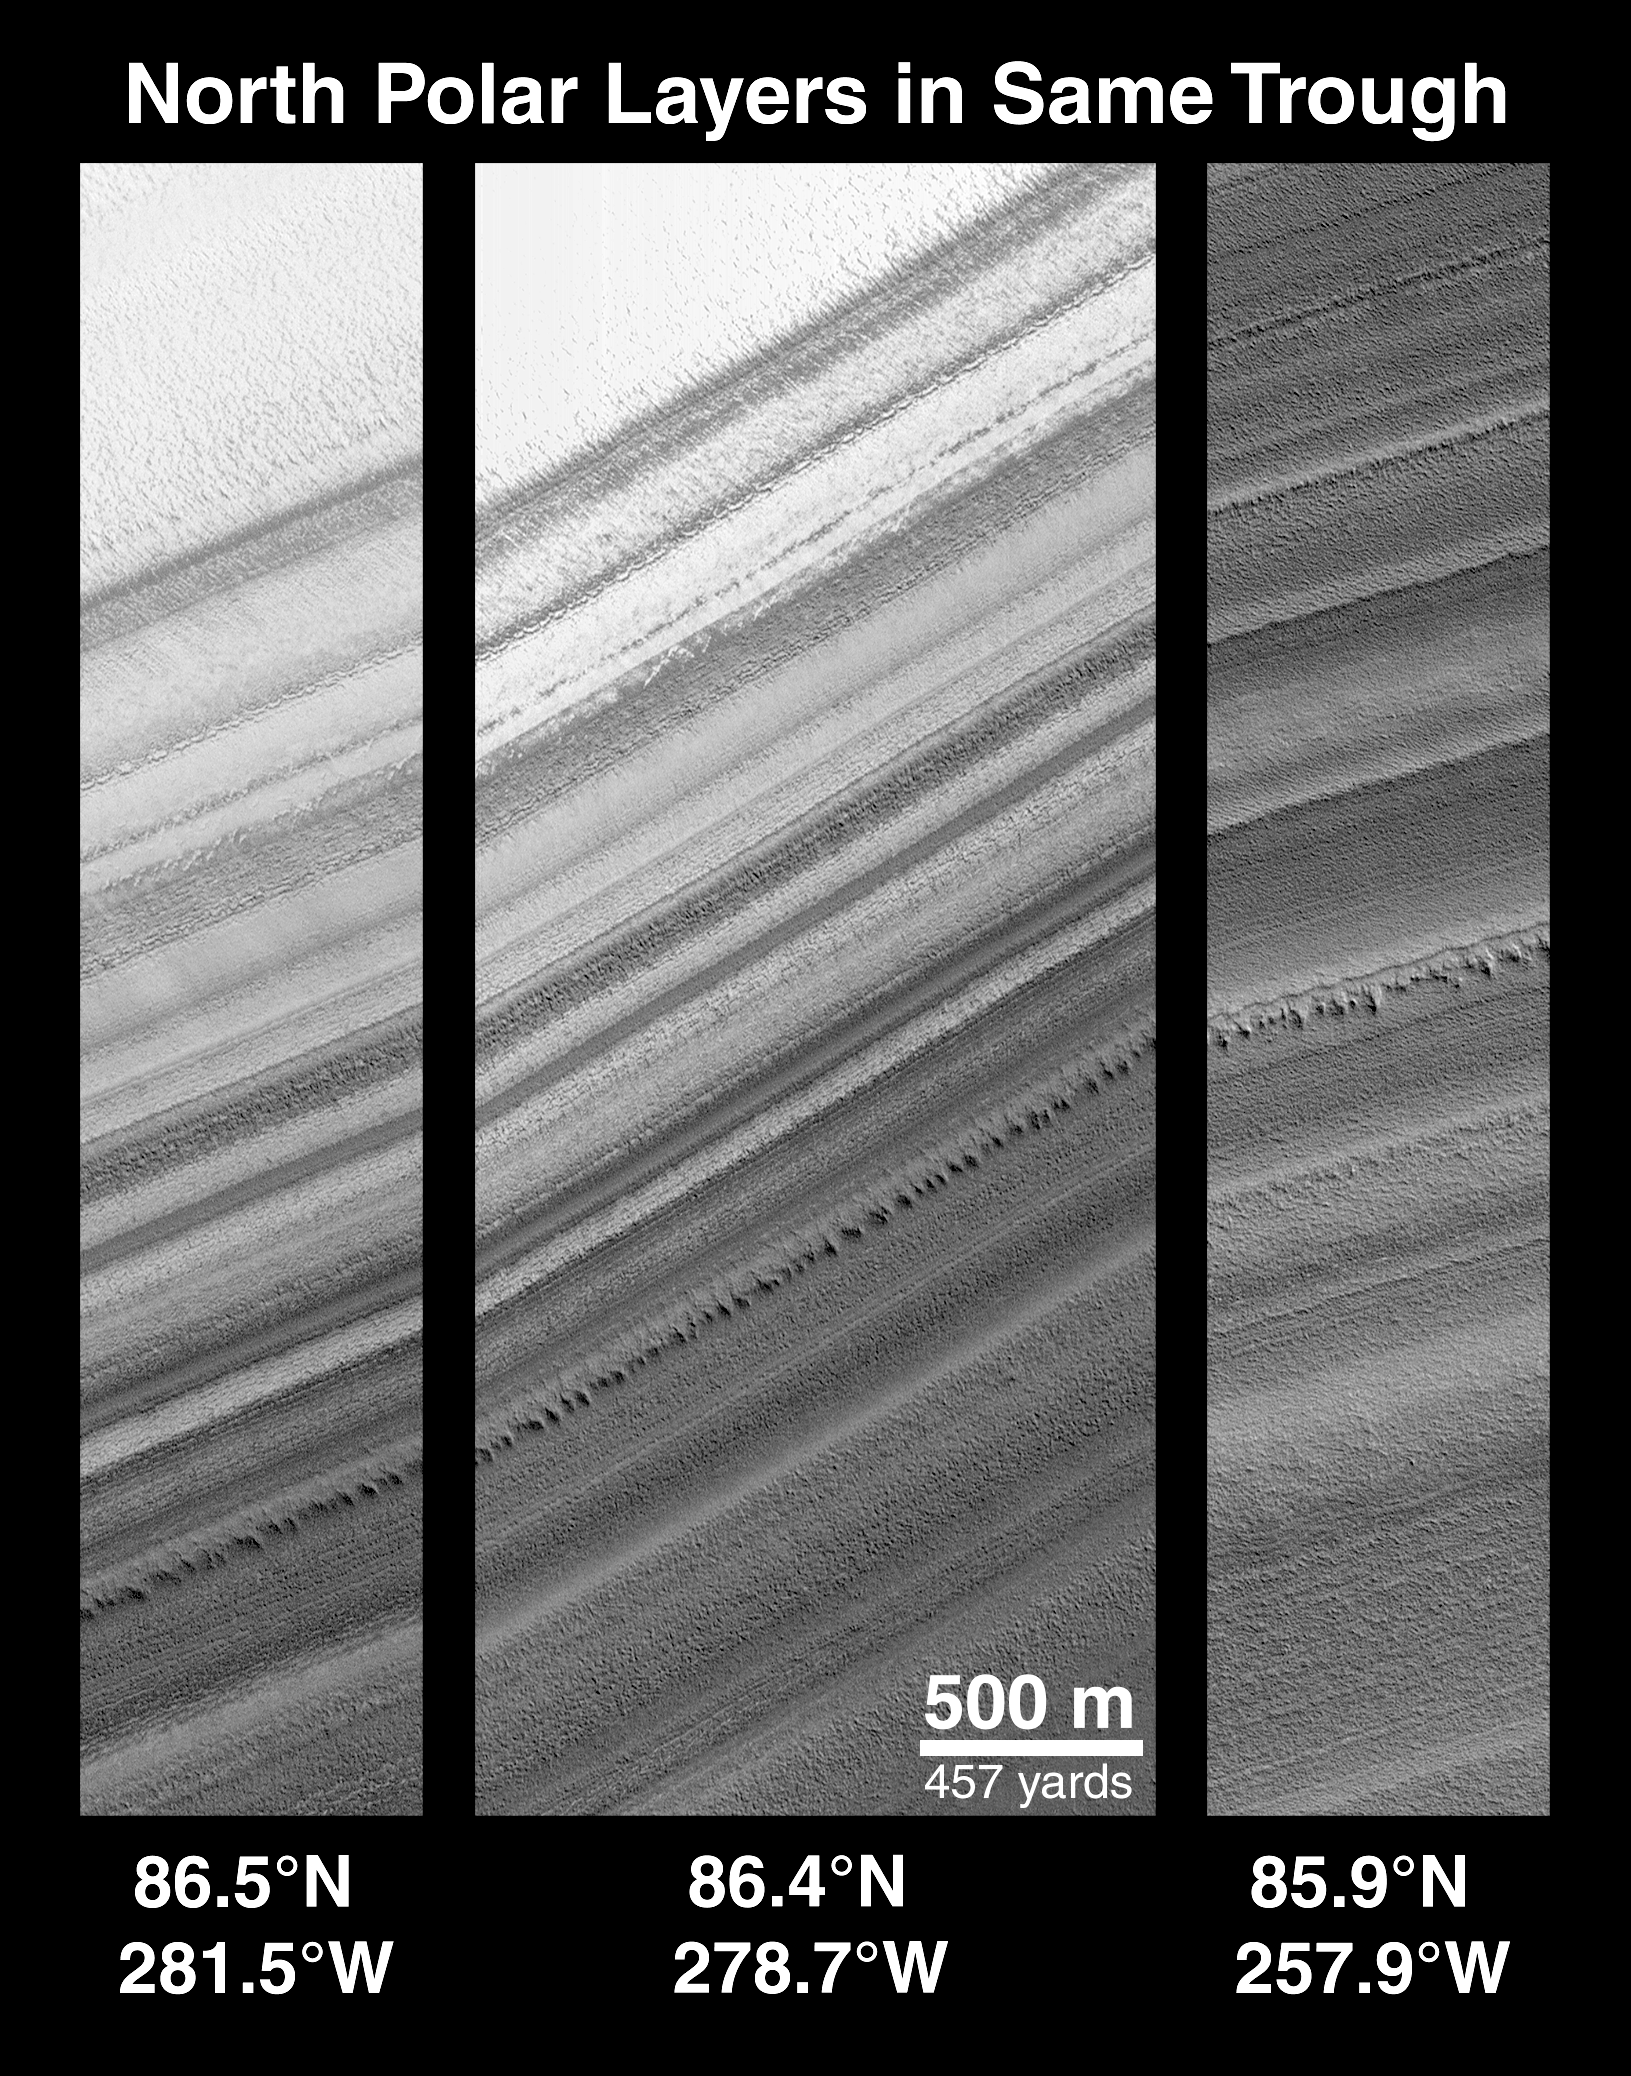

Polar Stratigraphy

These three images were taken on three different orbits over the north polar cap in April 1999. Each shows a different part of the same ice-free trough. The left and right images are separated by a distance of more than 100 kilometers (62 miles). Note the similar layers in each image.

Credit: NASA/JPL/MSSS